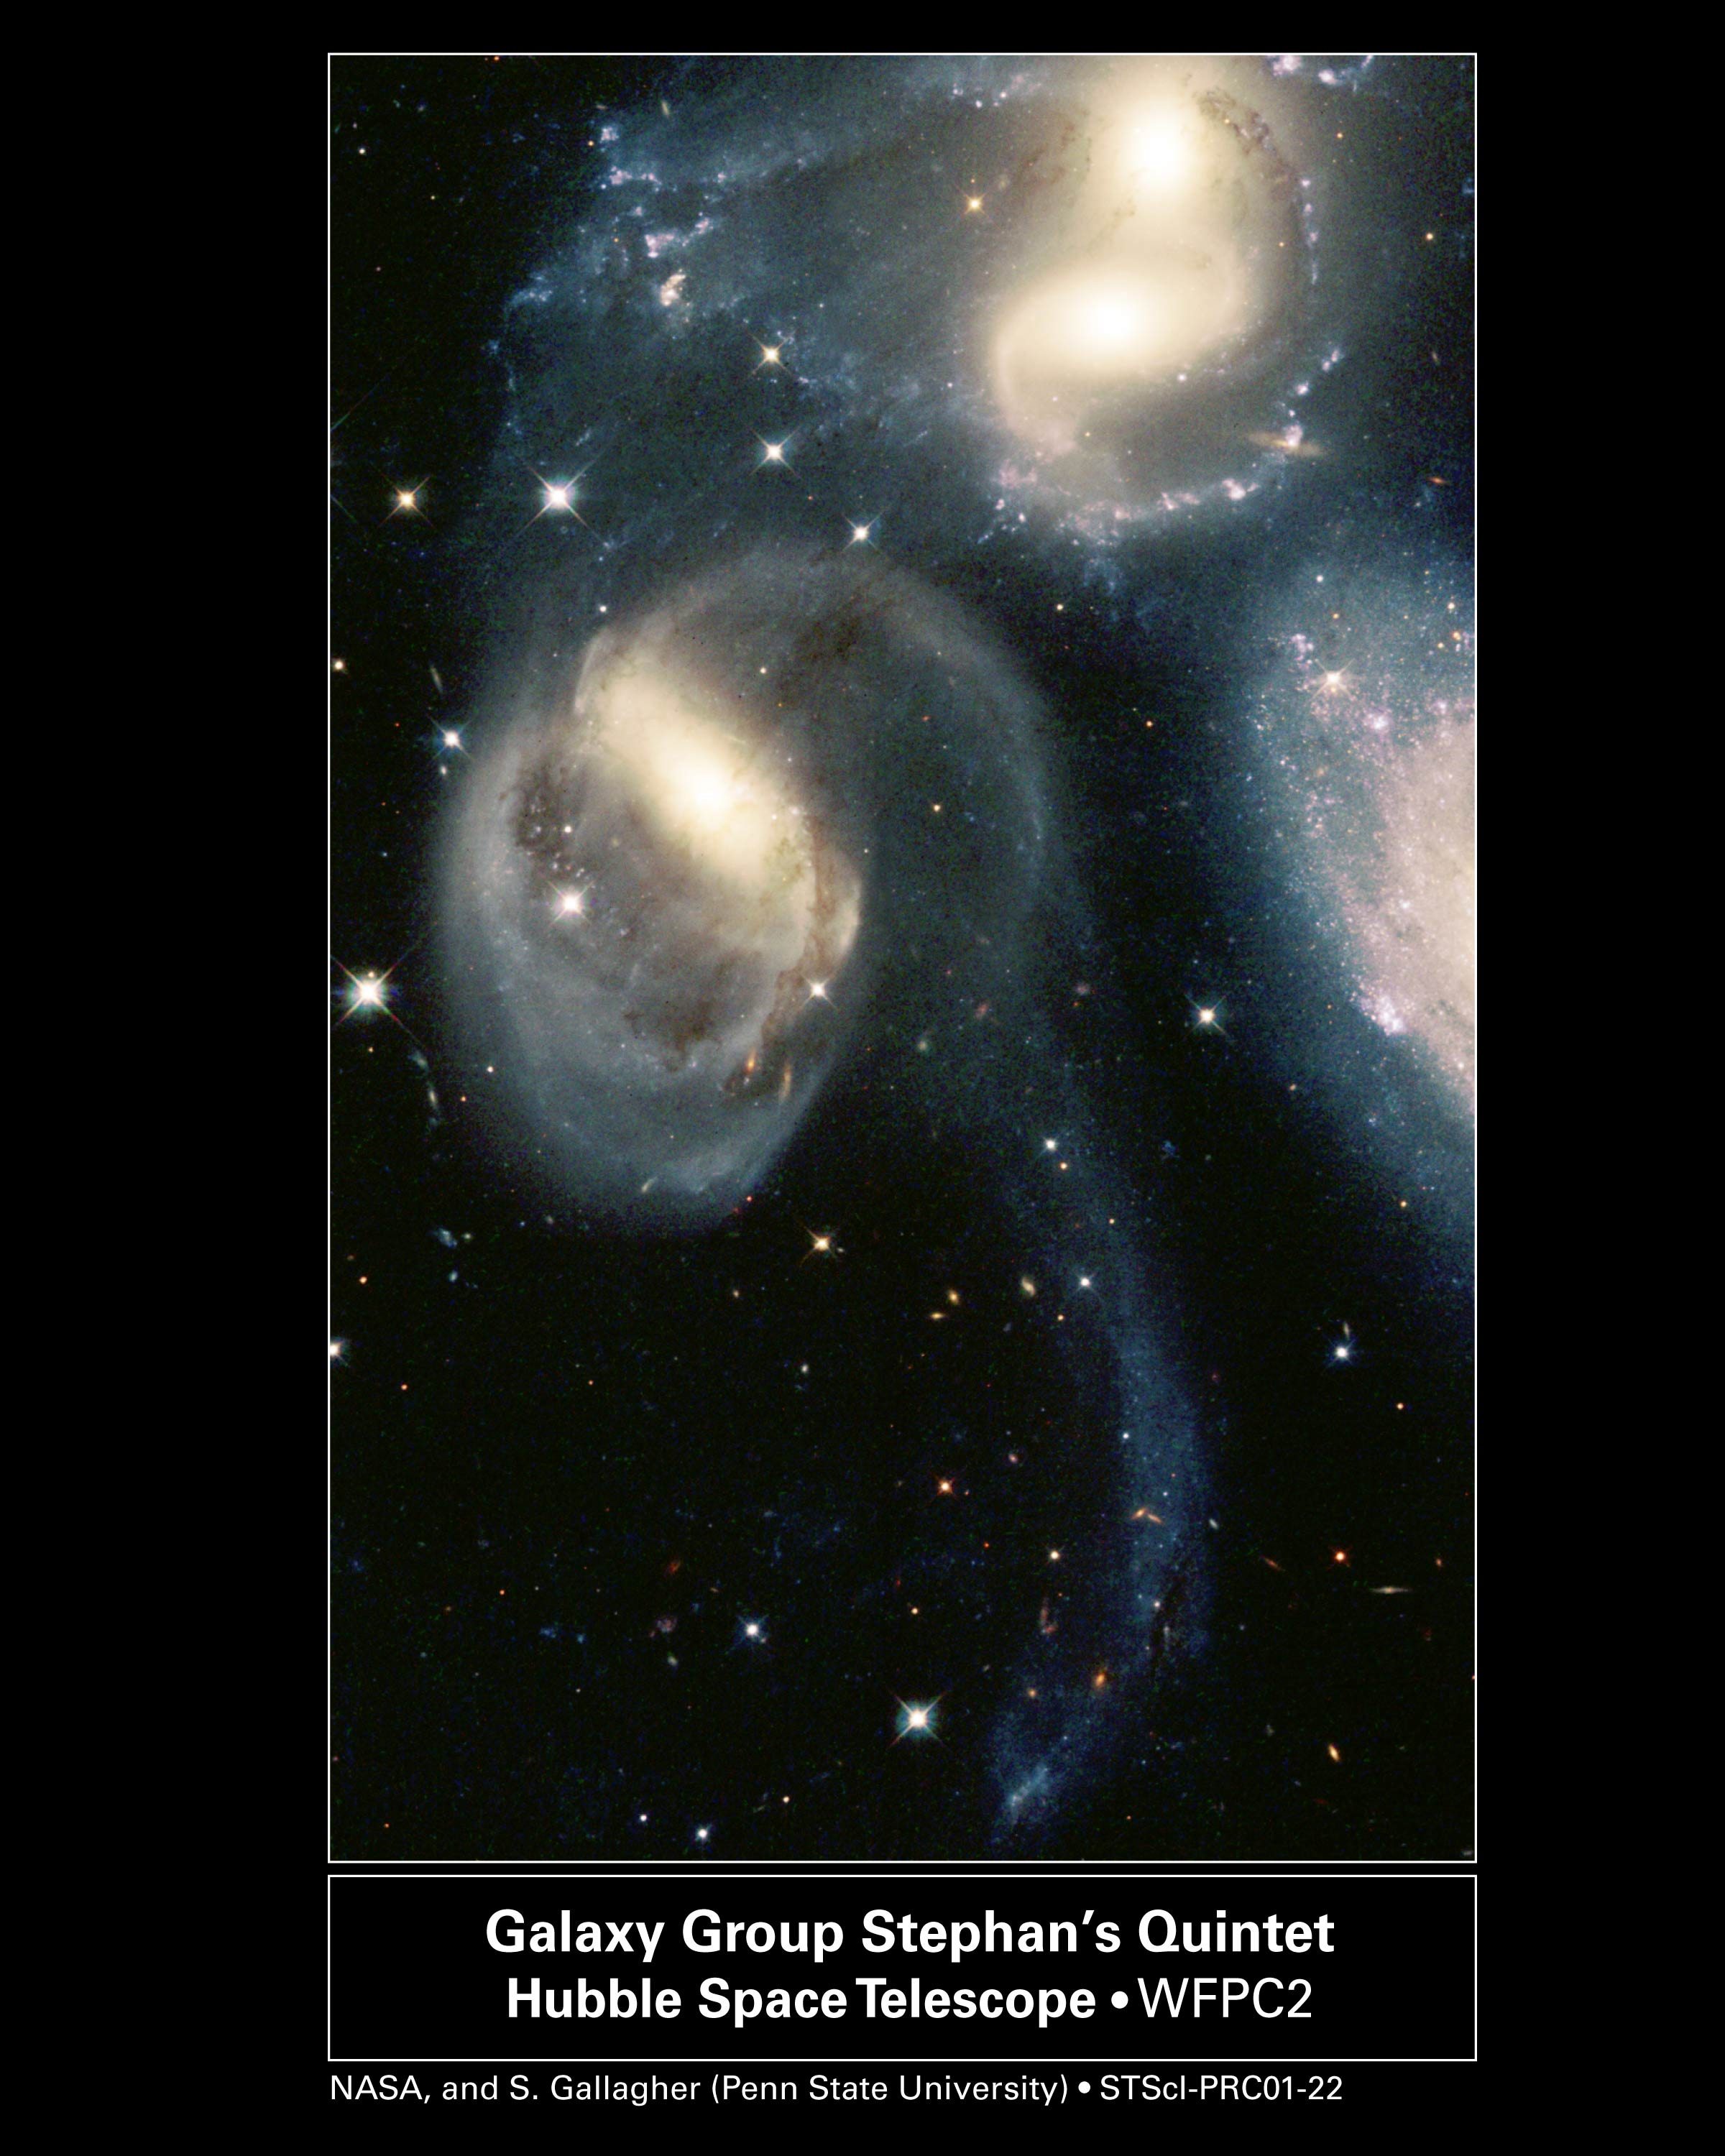

Stephan’s Quintet

A famous group of five compact galaxies featured in the holiday film classic “It’s a Wonderful Life” appears in a new image from NASA’s Hubble Space Telescope.

In the movie, angelic figures take on the form of the galactic group called Stephan’s Quintet. But the new pictures show the group has actually been doing some devilish things. At least two of its galaxies have been involved in high-speed, hit-and-run accidents, ripping stars and gas from neighboring galaxies and tossing them into space.

The image, taken by Hubble’s Wide Field and Planetary Camera 2, is online at http://hubblesite.org/newscenter/archive/releases/2001/22. The camera was designed and built by NASA’s Jet Propulsion Laboratory, Pasadena, Calif.

The close-up view of Stephan’s Quintet reveals a string of bright star clusters sparkling like a diamond necklace. The clusters, each harboring up to millions of stars, were born from the violent interactions between some members of the group. The rude encounters also have distorted the galaxies’ shapes, creating elongated spiral arms and long, gaseous streamers.

The photo showcases three regions of star birth: the long, sweeping tail and spiral arms of the galaxy NGC 7319 (near center); the gaseous debris of two galaxies, NGC 7318B and NGC 7318A (top right); and the area north of those galaxies, dubbed the northern starburst region (top left).

The clusters’ bluish color indicates that they’re relatively young — between about 2 million to more than 1 billion years old. The brilliant star clusters in NGC 7318B’s spiral arm and the northern starburst region are between 2 million and more than 100 million years old. NGC 7318B instigated the starburst by barreling through the region. The bully galaxy is just below NGC 7318A at top right.

Although NGC 7318B appears dangerously close to NGC 7318A, it’s traveling too fast to merge with its neighbor. The partial galaxy on the far right is NGC 7320, a foreground galaxy not physically bound to the other galaxies in the picture.

About 20 to 50 of the clusters in the northern starburst region reside far from the coziness of galaxies. The clusters were born about 150,000 light-years from the nearest galaxy.

Another galaxy, NGC 7320C, which is no longer part of the group and is not seen in the photo, plowed through the quintet several hundred million years ago. It pulled out the long tail of gaseous debris from NGC 7319. The clusters in NGC 7319’s streaming tail are 10 million to 500 million years old and may have formed at the time of the violent collision. The faint bluish object at the tip of the tail is a young dwarf galaxy, which formed in the gaseous debris.

Stephan’s Quintet is in the constellation Pegasus, 270 million light-years from Earth.

The pictures in this mosaic were taken by the Wide Field Planetary Camera 2 on Dec. 30, 1998 and June 17, 1999. Additional information about the Hubble Space Telescope is online at http://www.stsci.edu/hst/. More information about the Wide Field and Planetary Camera 2 is at http://www.stsci.edu/hst/wfpc2.

The Space Telescope Science Institute, Baltimore, Md., manages space operations for Hubble for NASA’s Office of Space Science, Washington, D.C. The institute is operated by the Association of Universities for Research in Astronomy, Inc., for NASA, under contract with the Goddard Space Flight Center, Greenbelt, Md. The Hubble Space Telescope is a project of international cooperation between NASA and the European Space Agency. JPL is a division of the California Institute of Technology in Pasadena.

Credit: NASA, Jayanne English (University of Manitoba), Sally Hunsberger (Pennsylvania State University), Zolt Levay (Space Telescope Science Institute), Sarah Gallagher (Pennsylvania State University), and Jane Charlton